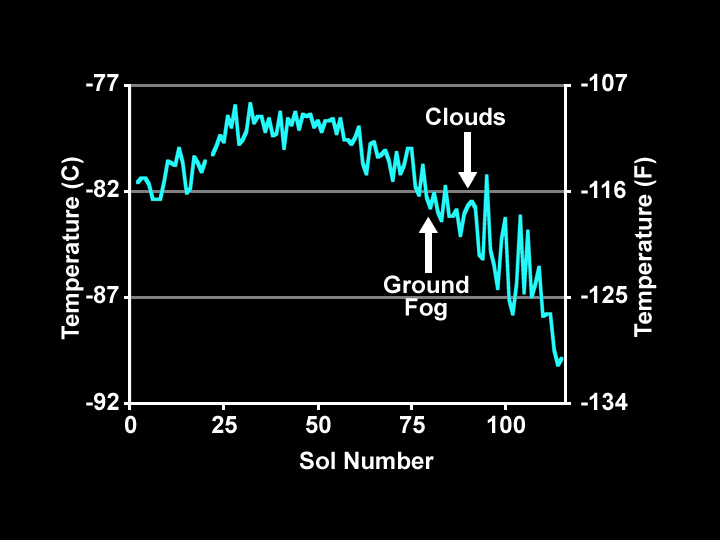

Temperature Measurements Taken by Phoenix Spacecraft

This chart plots the minimum daily atmospheric temperature measured by NASA’s Phoenix Mars Lander spacecraft since landing on Mars. As the temperature increased through the summer season, the atmospheric humidity also increased. Clouds, ground fog, and frost were observed each night after the temperature started dropping.

Photojournal Note: As planned, the Phoenix lander, which landed May 25, 2008 23:53 UTC, ended communications in November 2008, about six months after landing, when its solar panels ceased operating in the dark Martian winter.

Credit: NASA/JPL-Caltech/University of Arizona/Canadian Space Agency